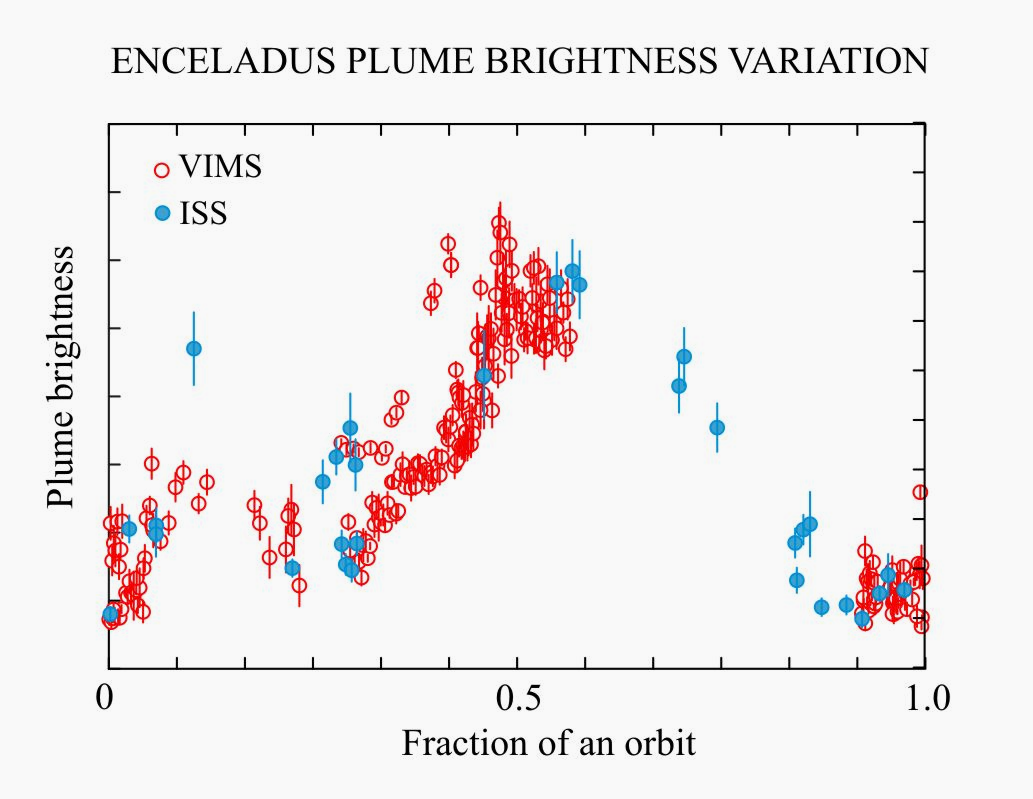

Enceladus’ Plume Brightness Variations

This plot shows the variation in brightness of the plume of material, composed of all the geysers erupting from the south polar terrain of Saturn’s moon Enceladus, as a function of the moon’s orbital position around Saturn. Two observation sets are shown here: the blue dots (ISS) are data collected from images taken in the visible portion of the spectrum with Cassini’s imaging cameras, and the red circles (VIMS) are data collected by Cassini’s visual and infra-red mapping spectrometer.

Both indicate a brightening of the plume at approximately the same orbital position, which is delayed relative to predictions based on a simple tidal stress model. However, the ISS data cover a complete orbit and allow the width of the brightness signal to be measured.

The correlation of plume brightness with orbital position implies that tidal stresses are important, but other effects are undoubtedly present. These range from a delay in the eruption of materials to the surface, to a very viscous ice shell that responds slowly to tidal forcing, to the presence of periodic variations in the moon’s spin.

Additional observations of the plume throughout the remainder of the Cassini mission, as well as the development of more complete theoretical models, are planned to address this issue.

A version of this plot was presented in a paper by Nimmo, Porco, and Mitchell, and published in the online version of the Astronomical Journal in July 2014: http://dx.doi.org/10.1088/0004-6256/148/3/45.

A companion paper, by Nimmo et al. is available at: http://dx.doi.org/10.1088/0004-6256/148/3/46.

The Cassini-Huygens mission is a cooperative project of NASA, the European Space Agency and the Italian Space Agency. NASA’s Jet Propulsion Laboratory, a division of the California Institute of Technology in Pasadena, manages the mission for NASA’s Science Mission Directorate, Washington. The Cassini orbiter and its two onboard cameras were designed, developed and assembled at JPL. The imaging operations center is based at the Space Science Institute in Boulder, Colorado.

Credit: NASA/JPL-Caltech/Space Science Institute